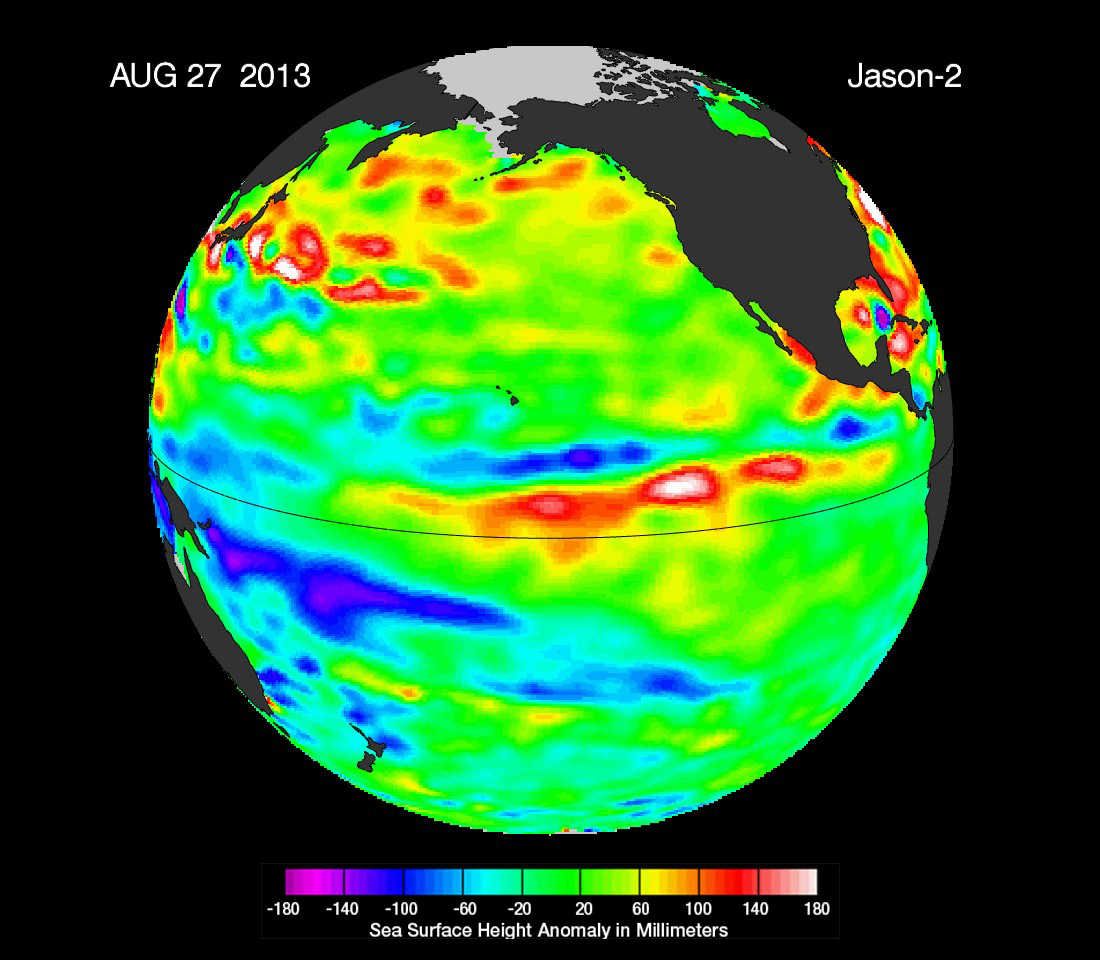

‘La Nada’ Climate Pattern Lingers in the Pacific

The latest image of sea surface heights in the Pacific Ocean from NASA’s Jason-2 satellite shows that the equatorial Pacific Ocean is now in its 16th month of being locked in what some call a neutral, or “La Nada” state. “La Nadas” make long-range climate forecasting more difficult due to their greater unpredictability. Yellows and reds indicate areas where waters are relatively warmer and have expanded above normal sea level, while blues and purple areas show where waters are relatively colder and sea level is lower than normal. The near-normal conditions are shown as areas shaded in green, based on the average of 10 days of data centered on Aug. 27, 2013.

For the past several decades, about half of all years have experienced La Nada conditions, compared to about 20 percent for El Niño and 30 percent for La Niña.

The height of the sea water relates, in part, to its temperature, and thus is an indicator of the amount of heat stored in the ocean below. As the ocean warms, its level rises; as it cools, its level falls. Yellow and red areas indicate where the waters are relatively warmer and have expanded above normal sea level, while green (which dominates in this image) indicates near-normal sea level, and blue and purple areas show where the waters are relatively colder and sea level is lower than normal. Above-normal height variations along the equatorial Pacific indicate El Niño conditions, while below-normal height variations indicate La Niña conditions. The temperature of the upper ocean can have a significant influence on weather patterns and climate. For a more detailed explanation of what this type of image means, visit: http://sealevel.jpl.nasa.gov/science/elninopdo/latestdata/.

This latest image highlights the processes that occur on time scales of more than a year, but usually less than 10 years, such as El Niño and La Niña. These processes are known as the interannual ocean signal. To show that signal, scientists refined data for this image by removing trends over the past 20 years, seasonal variations and time-averaged signals of large-scale ocean circulation.NASA scientists will continue to monitor this persistent La Nada event to see what the Pacific Ocean has in store next for the world’s climate.

The comings and goings of El Niño, La Niña and La Nada are part of the long-term, evolving state of global climate, for which measurements of sea surface height are a key indicator. Jason-2 is a joint effort between NASA, the National Oceanic and Atmospheric Administration (NOAA), the French Space Agency Centre National d’Etudes Spatiales (CNES) and the European Organisation for the Exploitation of Meteorological Satellites (EUMETSAT). JPL manages the U.S. portion of Jason-2 for NASA’s Science Mission Directorate, Washington, D.C.

In early 2015, NASA and its international partners CNES, NOAA and EUMETSAT will launch Jason-3, which will extend the timeline of ocean surface topography measurements begun by the Topex/Poseidon and Jason 1 and 2 satellites. Jason-3 will make highly detailed measurements of sea level on Earth to gain insight into ocean circulation and climate change. For more on NASA’s satellite altimetry programs, visit http://sealevel.jpl.nasa.gov.

Photojournal Note: The Jason-3 launch date is Sunday, Jan. 17, 2016, 10:42 A.M. PST.

Credit: NASA/JPL-Caltech//Ocean Surface Topography Team